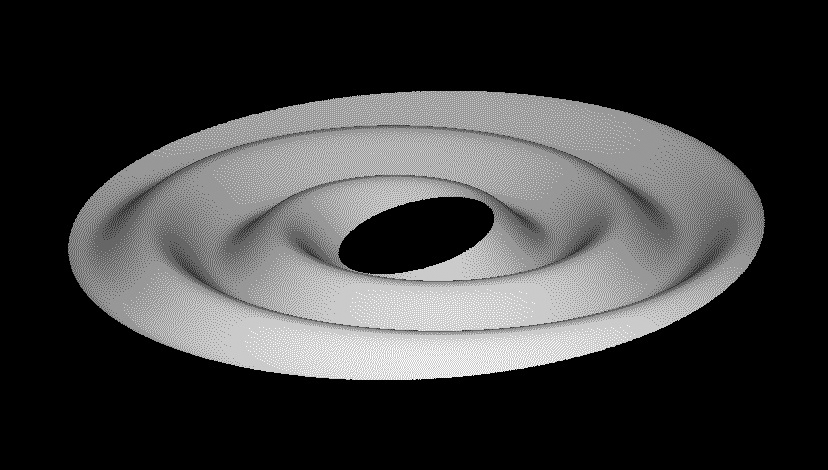

Tilting Saturn’s Rings

This animated graphic shows in a series of three images how Saturn’s rings, after they became tilted relative to Saturn’s equatorial plane, would have transformed into a corrugated ring.

Images taken after Saturn’s August 2009 equinox from NASA’s Cassini spacecraft revealed alternating light and dark bands extending from Saturn’s D ring, completely across the C ring, and right up to the inner B ring edge (see PIA11664). These brightness variations are almost certainly caused by the changing slopes in the rippled ring plane, much like the corrugations of a tin roof.

This series of images shows how such a vertical corrugation can be produced from an initially inclined ring by the natural tendency for inclined orbits to wobble systematically and slowly at different rates, depending on their distance from Saturn. The top image shows a simple inclined ring (the central planet is omitted for clarity), while the lower two images show the same ring at two later times, where the ring particles’ wobbling orbits have sheared this inclined sheet into an increasingly tightly-wound spiral corrugation.

Cassini images show the corrugation extends for 19,000 kilometers (12,000 miles). Based on detailed studies of this structure, scientists conclude that a broad swath of the rings became suddenly tilted in the early 1980s, likely because cometary debris crashed into the rings. The corrugation’s radial extent implies that the impacting material was a dispersed cloud of debris instead of a single object. The corrugation’s amplitude of 2 to 20 meters (7 to 60 feet) indicates that the debris’ total mass was around 1 trillion kilograms (or one billion metric tons).

The Cassini-Huygens mission is a cooperative project of NASA, the European Space Agency and the Italian Space Agency. The Jet Propulsion Laboratory, a division of the California Institute of Technology in Pasadena, manages the mission for NASA’s Science Mission Directorate, Washington, D.C.

Credit: NASA/JPL/Cornell